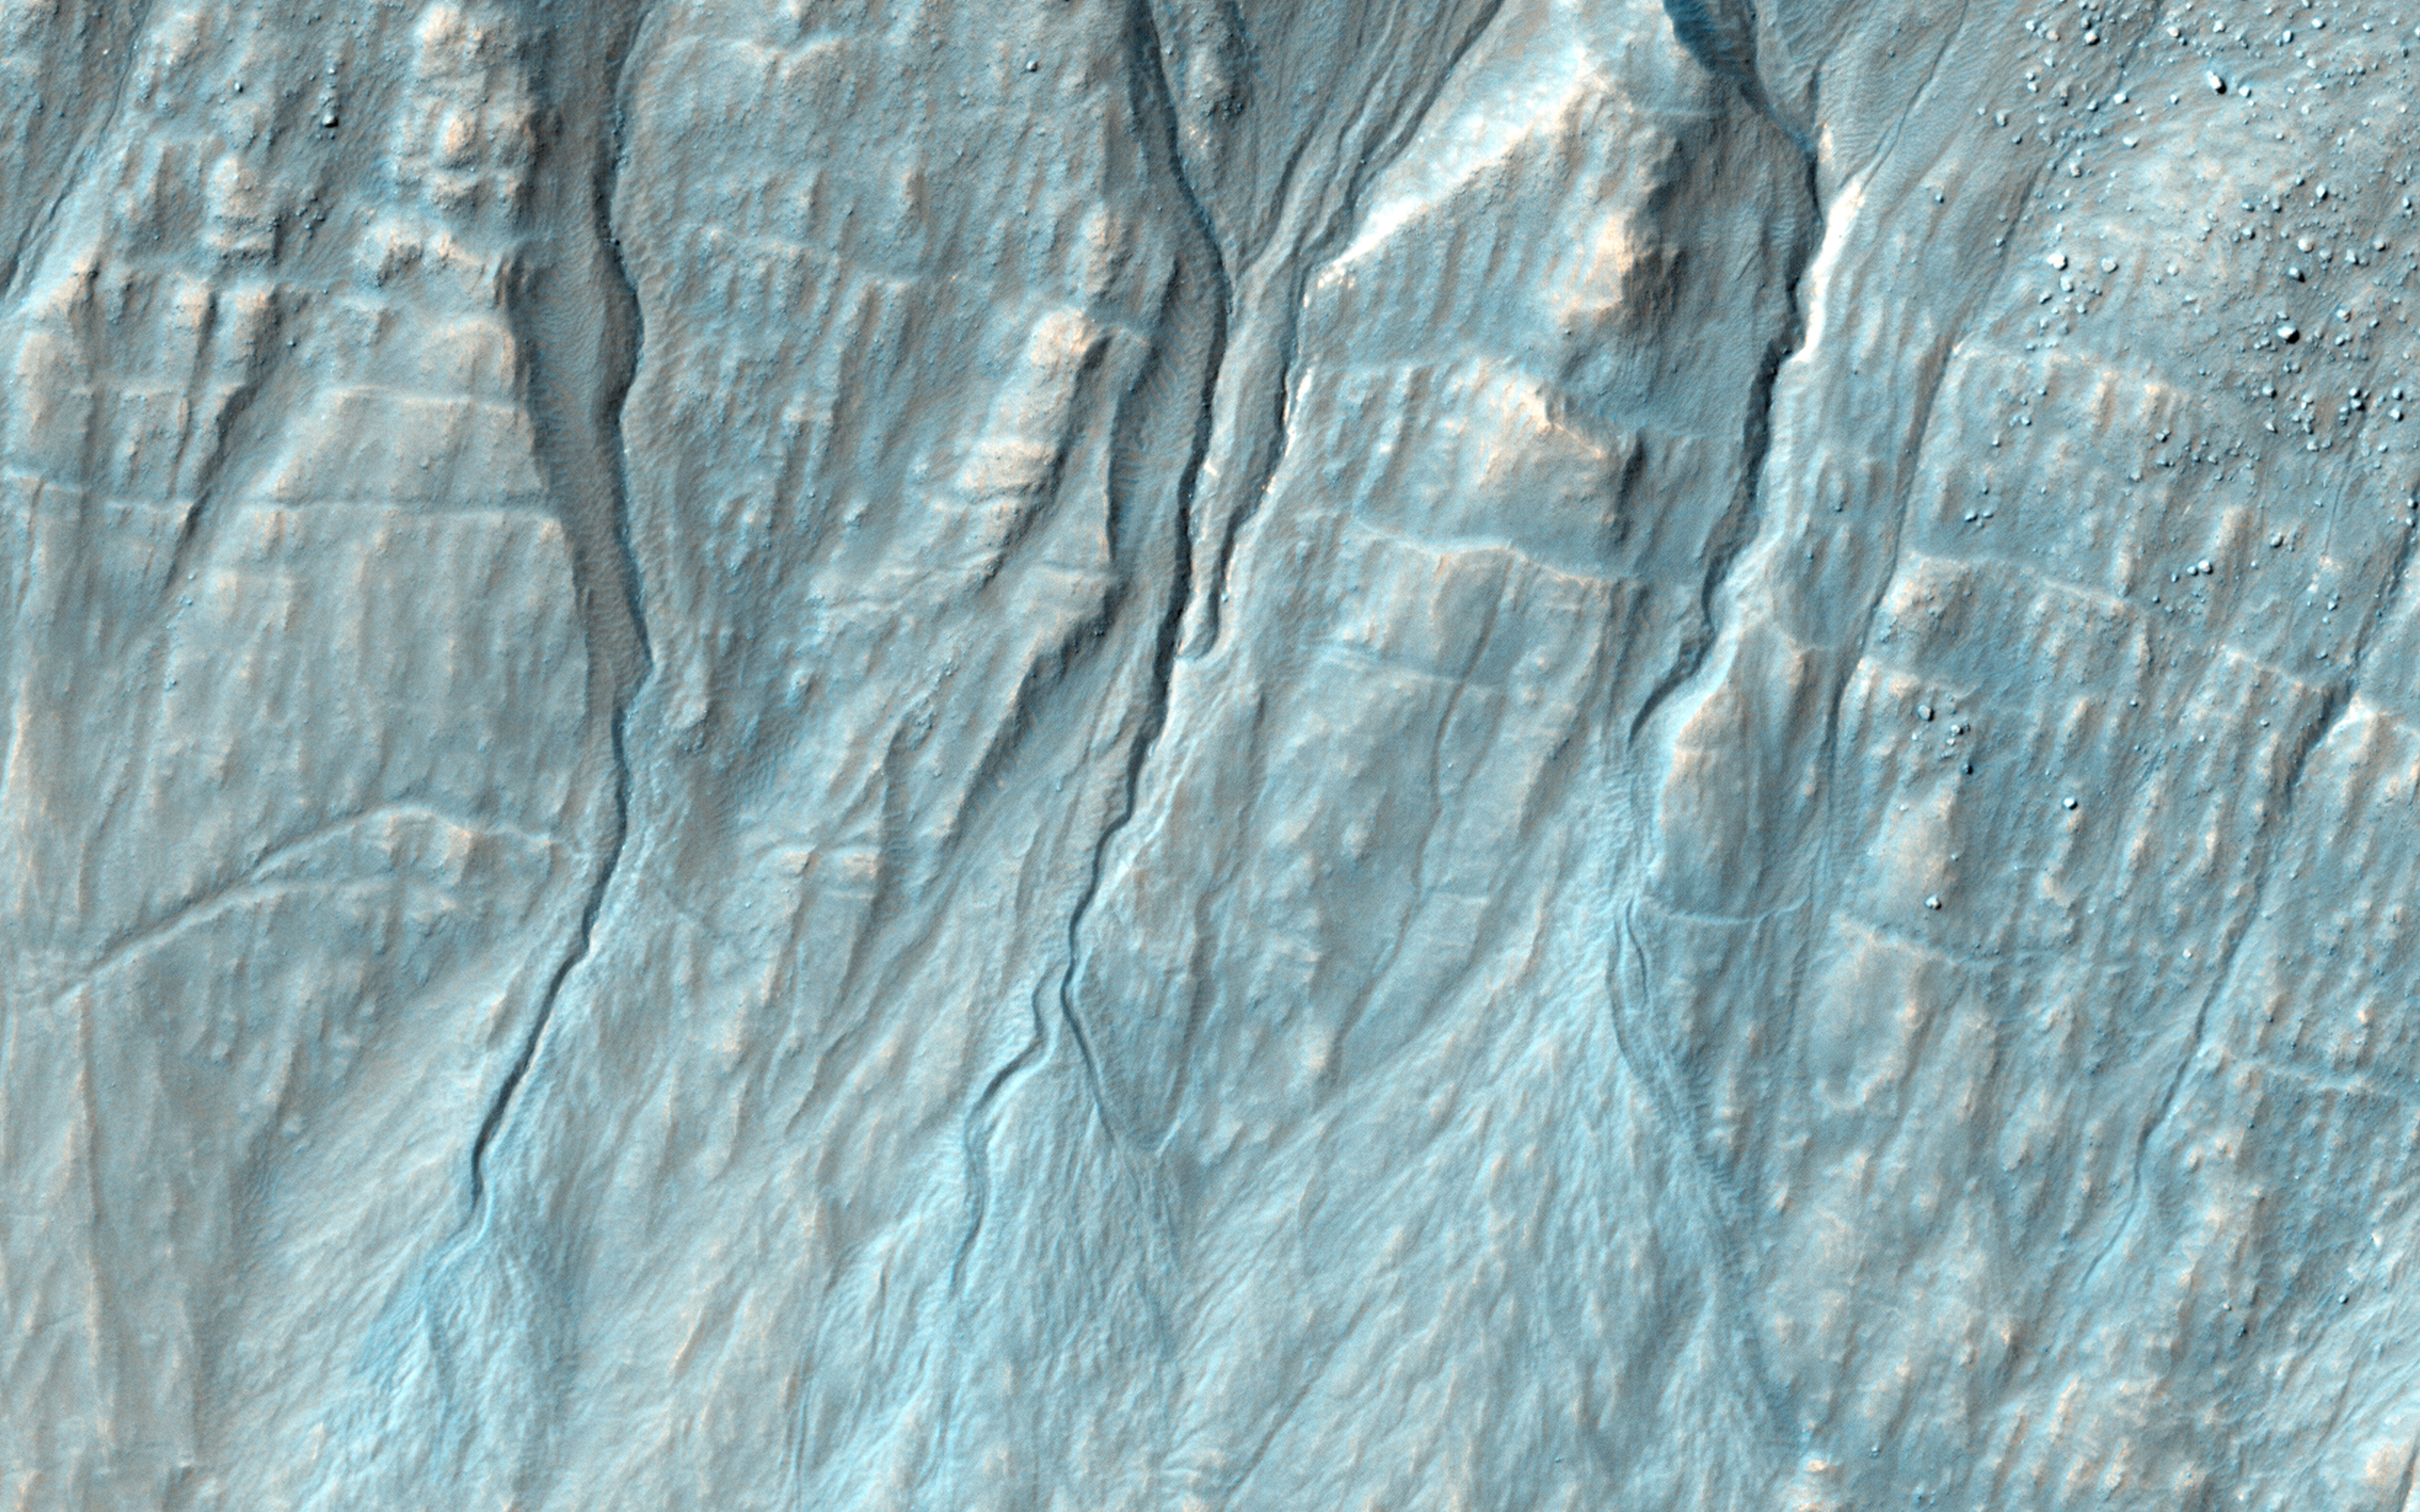

A New Gully Channel in Terra Sirenum

Gully, or ravine, landforms are commonly found in the mid-latitudes on Mars, particularly in the Southern highlands. These features typically have a broad upslope alcove, feeding into a channel and apron of debris that has been carried from above.

HiRISE has discovered many examples of activity in these gullies, likely driven by seasonal carbon dioxide (dry ice) frost. Images to look for such changes have been key targets for HiRISE in recent years, as we seek to understand the full range of surface processes that are active today.

This area was targeted to look for changes in gullies previously covered by ESP_020051_1420 and ESP_013115_1420. Comparing the newer and older images, we see that a substantial new channel formed sometime between November 2010 and May 2013. Material flowing down from the alcove broke out of the old route, eroded a new channel, and formed a deposit on the apron.

Observations like this show that gullies are forming today. Although we cannot pin down the season of this event, locations where HiRISE has been able to image more often demonstrate that this sort of event generally occurs in the winter, when liquid water is very unlikely. Despite their resemblance to water-formed ravines on Earth, carbon dioxide may play a key role in the formation of many Martian gullies.

HiRISE is one of six instruments on NASA’s Mars Reconnaissance Orbiter. The University of Arizona, Tucson, operates the orbiter’s HiRISE camera, which was built by Ball Aerospace & Technologies Corp., Boulder, Colo. NASA’s Jet Propulsion Laboratory, a division of the California Institute of Technology in Pasadena, manages the Mars Reconnaissance Orbiter Project for the NASA Science Mission Directorate, Washington.

Credit: NASA/JPL-Caltech/Univ. of Arizona